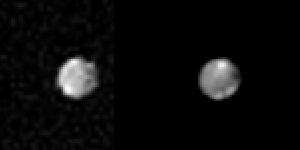

Saturn’s outer satellite – Phoebe

Voyager 2 took these images of Saturn’s outer satellite Phoebe, on Sept. 4, 1981, from 2.2 million kilometers (1.36 million miles) away. This pair shows two different hemispheres of the satellite. The left image shows a bright mountain on the upper right edge reflecting the light of the setting sun. This mountain is possibly the central peak of a large impact crater taking up most of the upper right quadrant of Phoebe in this view. The right images shows a hemisphere with an intrinsically bright spot in the top portion of the image as well as the ridges appearing bright in the sunset light of the lower right. These images were processed by the Multimission Image Processing Laboratory of the Jet Propulsion Laboratory. The Jet Propulsion Laboratory manages the Voyager Project for NASA’s Office of Space Science and Applications.

Credit: NASA/JPL